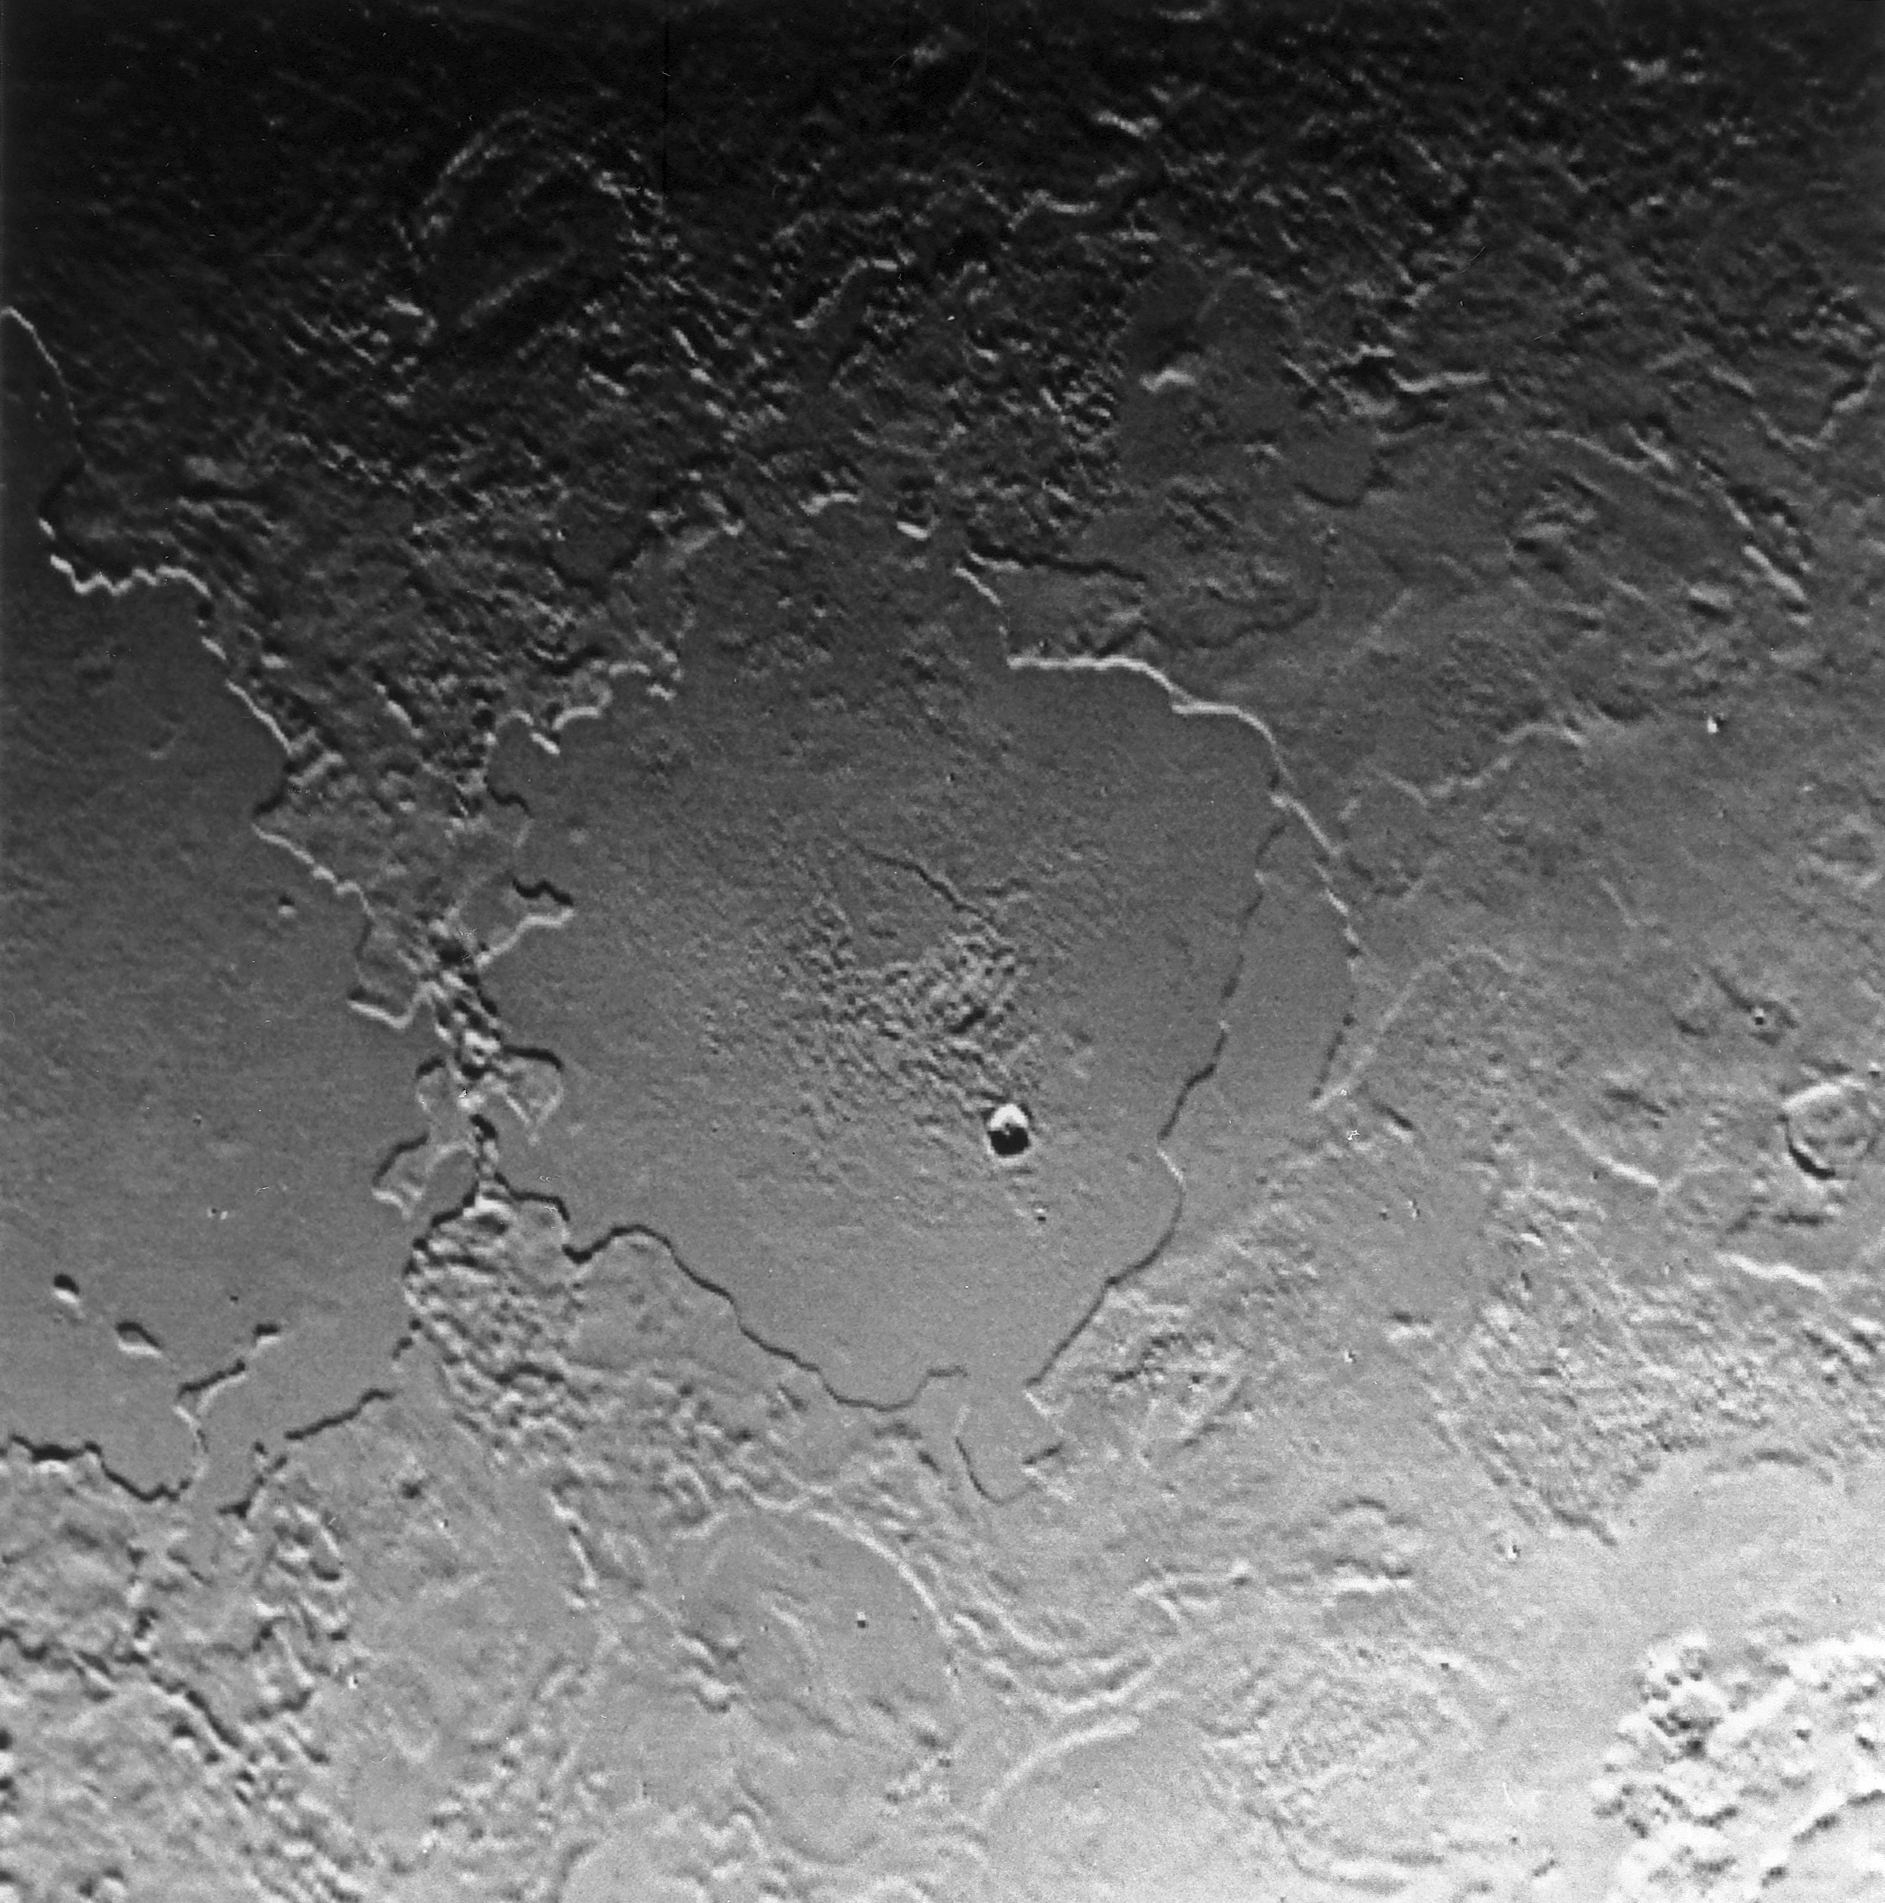

Complex Geologic History of Triton

Part of the complex geologic history of icy Triton, Neptune’s largest satellite, is shown in this Voyager 2 photo, which has a resolution of 900 meters (2,700 feet) per picture element. The photo was received as part of a Triton-mapping sequence between 3:30 and 5:30 a.m. (PDT). This view is about 500 kilometers (300 miles) across. It encompasses two depressions, possibly old impact basins, that have been extensively modified by flooding, melting, faulting, and collapse. Several episodes of filling and partial removal of material appear to have occurred. The rough area in the middle of the bottom depression probably marks the most recent eruption of material. Only a few impact craters dot the area, which shows the dominance of internally driven geologic processes on Triton.

JPL manages the Voyager project for NASA’s Office of Space Science.

Credit: NASA/JPL